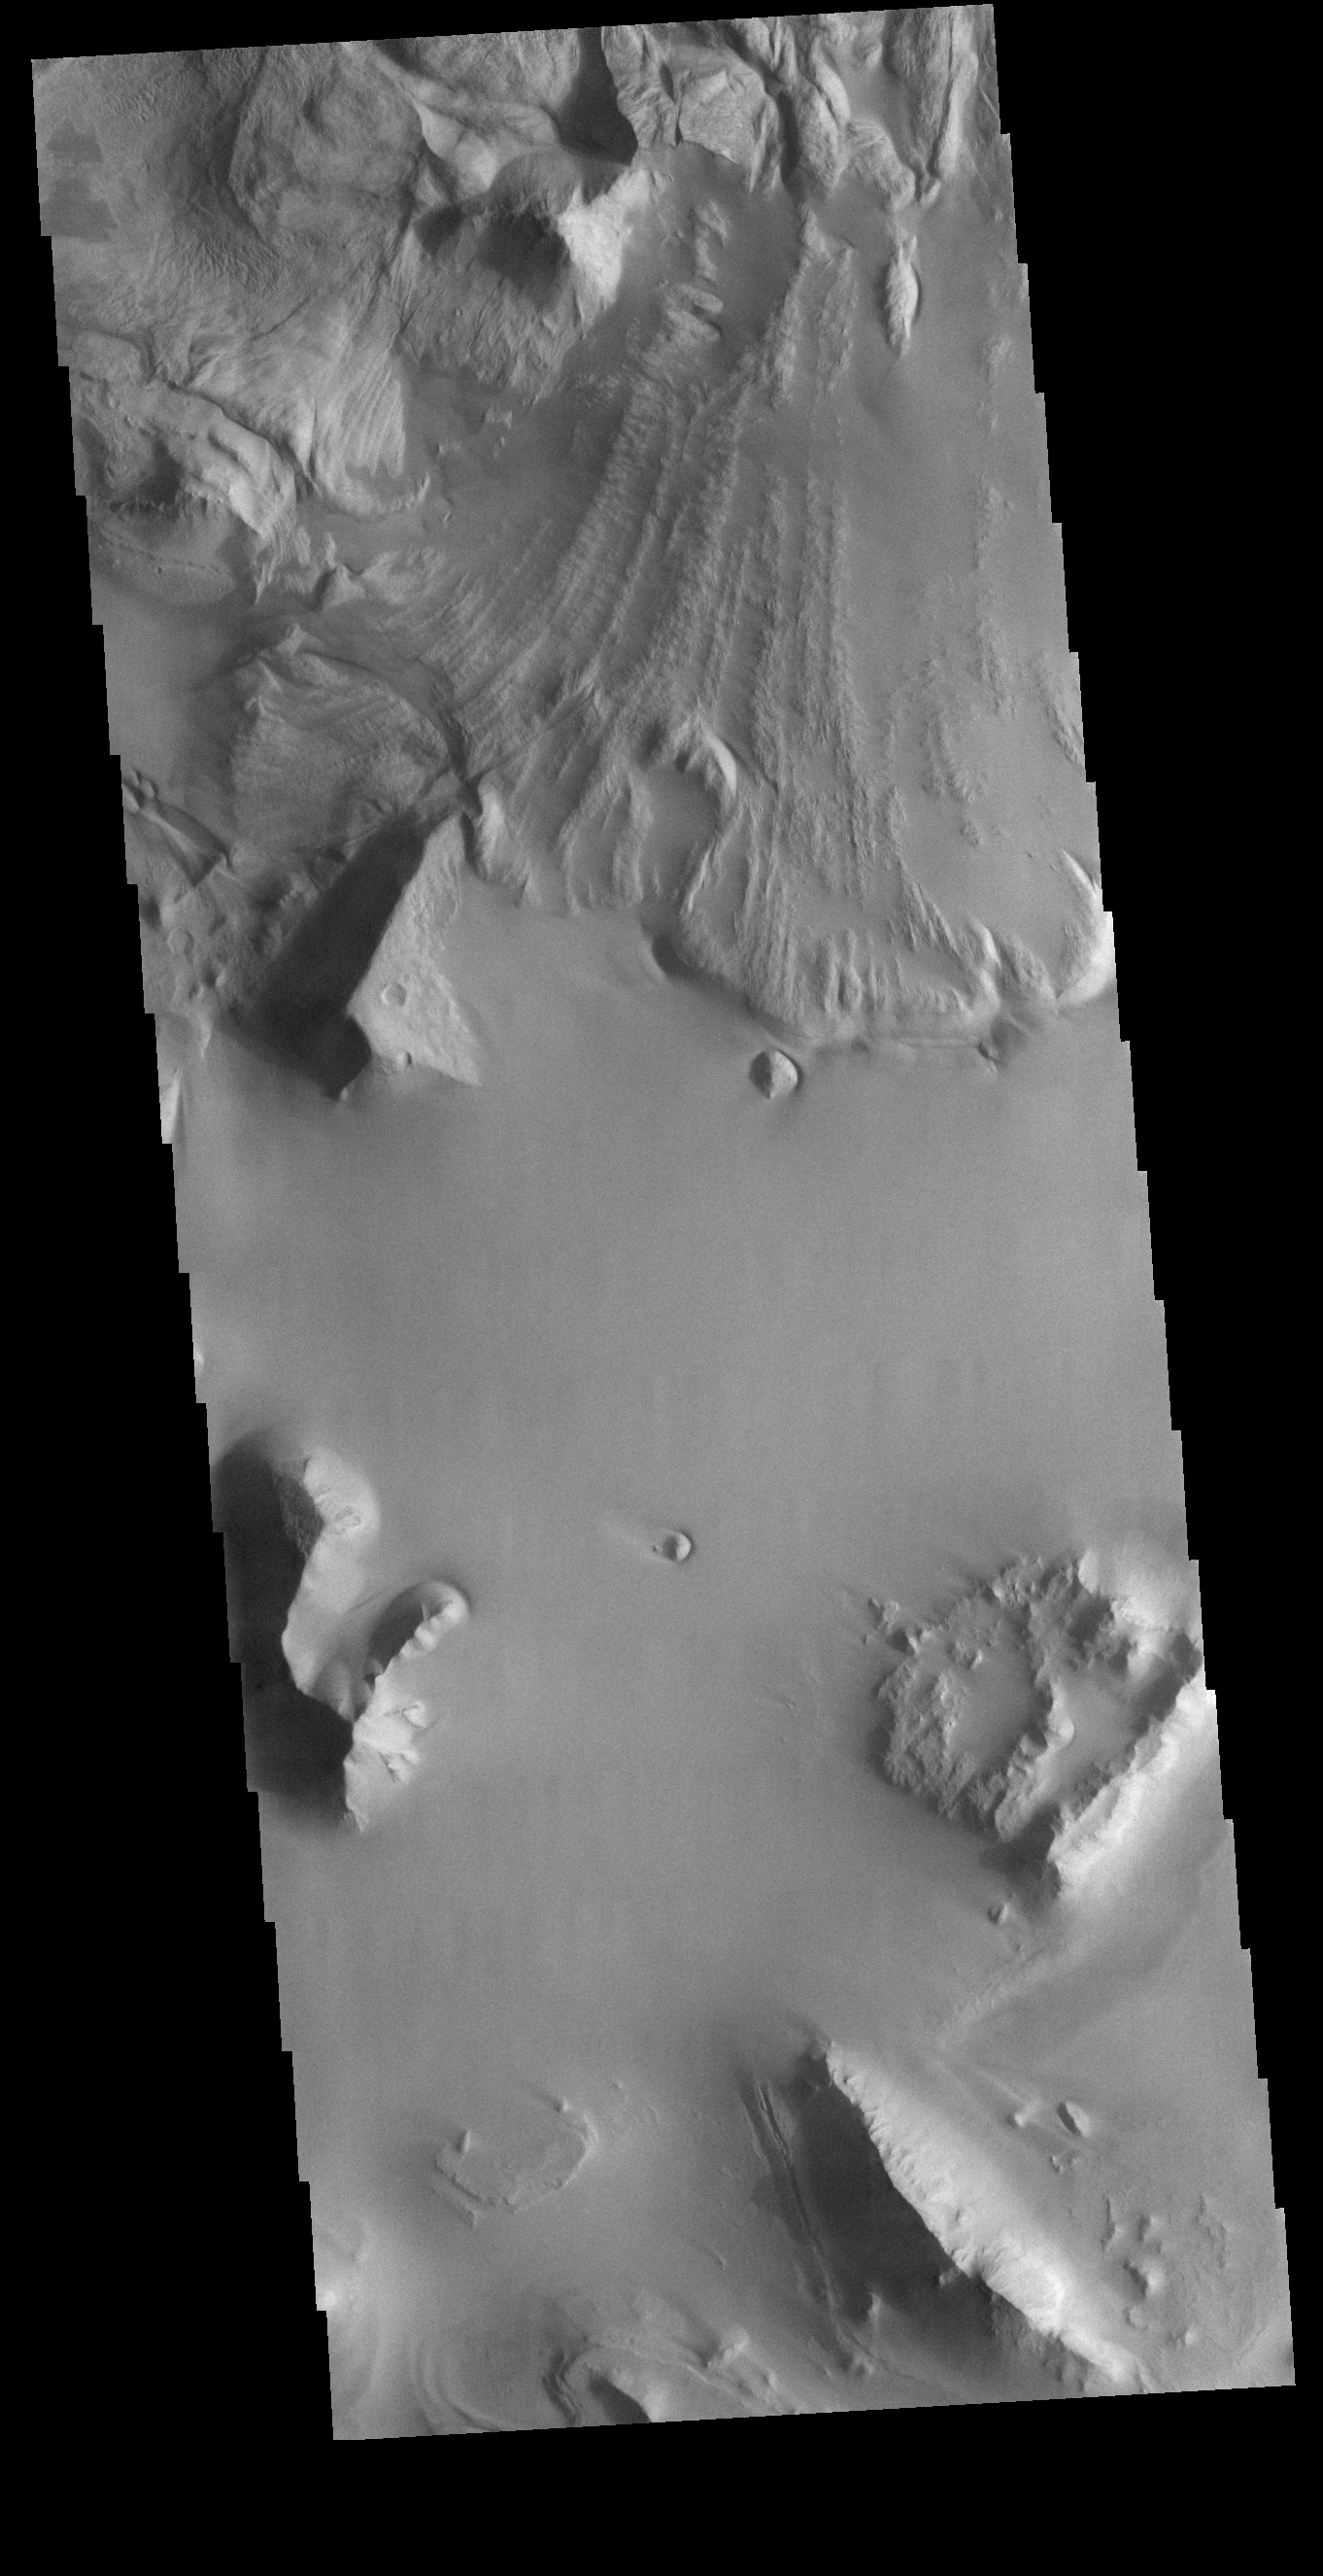

Ganges Chasma Landslide

This VIS image is located in central Ganges Chasma. A large landslide deposit fills the top third of the image. The radial grooves on the top of the landslide are a common feature formed by the downslope movement of the landslide materials. The landslide was deflected in some areas by preexisting blocks on the chasma floor. Ganges Chasma is part of the Valles Marineris chasma system, but is north of the main section of canyons.

Credit: NASA/JPL-Caltech/ASU